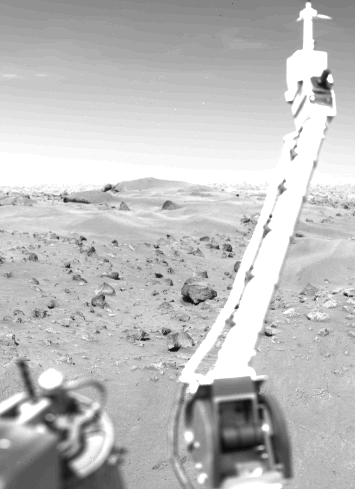

The Meteorology Instrument on Viking Lander 1

Those Martian weather reports, received here daily from more than 200 million miles away, start right here at Viking l’s meteorology instrument. Mounted atop the extended boom, the meteorology sensors face away from the spacecraft. They stand about four feet above the surface and measure atmospheric pressure, temperature, wind velocity and wind direction. The cable parallel to the boom is connected inside the spacecraft body with the electronics for operating the sensors, reading the data and preparing it for transmission to Earth. A second Mars weather station will begin operation next month when Viking 2 lands somewhere in the planet’s northern latitude Viking 2 arrives at Mars and goes into orbit tomorrow (August 7).

Credit: NASA/JPL